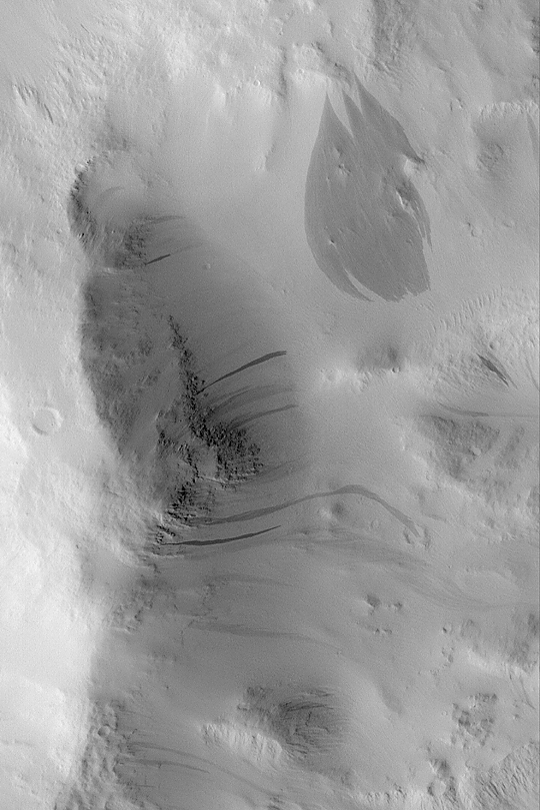

Dark Slope Streaks

MGS MOC Release No. MOC2-412, 5 July 2003

On the dry, desert planet, Mars, wind is not the only contemporary geologic process that modifies the surface. Gravity also has a role to play. In regions such as Amazonis, Tharsis, and Arabia, most surfaces are covered by mantles of very fine dust. From time to time, an avalanche occurs on a dust-covered slope. This process is happening today, because changes have been observed by the Mars Global Surveyor (MGS) Mars Orbiter Camera (MOC) over the course if its mission, which began in September 1997. This picture shows a variety of dark slope streaks, formed by avalanches of dust, on the walls of a crater in southwest Amazonis near 7.6°N, 171.8°W. The size and shape of each slope streak, including the wide feature near the upper right, is determined by the steepness and texture of the slope on which it occurs. New slope streaks in some regions have been observed to form over periods of less than a few months to a year. This picture was taken in June 2003, and is illuminated from the lower left. The image is 2.3 km (1.4 mi) wide.

Credit: NASA/JPL/Malin Space Science Systems